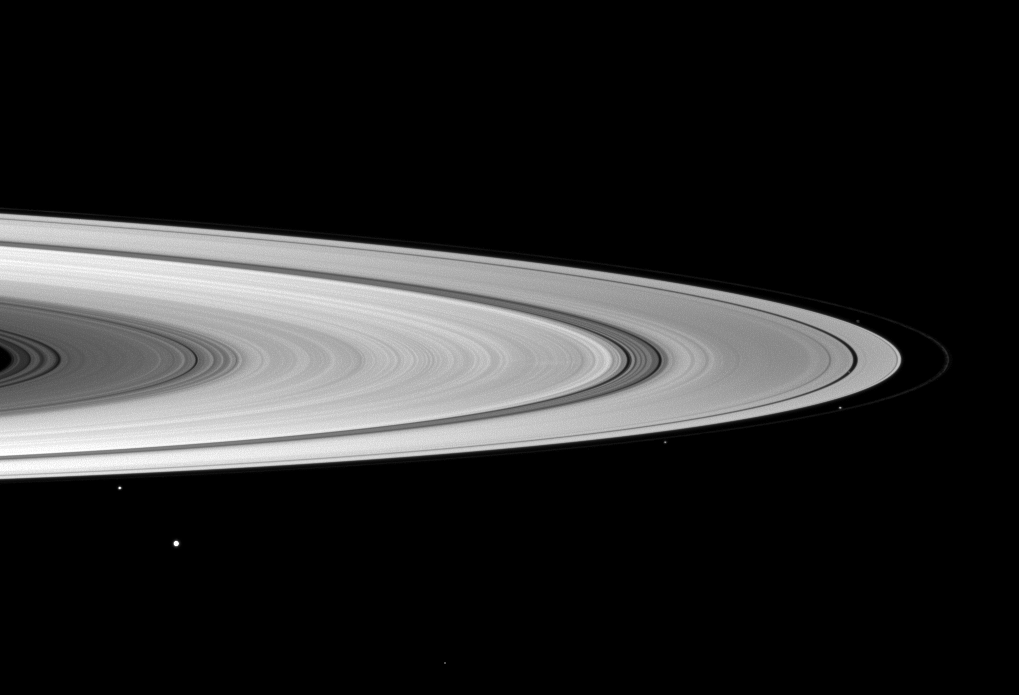

It’s Full of Moons!

“It’s full of stars!” the character Bowman proclaimed in 2001: A Space Odyssey. This Cassini spacecraft view evokes the exclamation, “It’s full of moons!”

Saturn possesses no less than 52 officially named satellites. Nine of them crowd around the ring system in this image, though some are too faint to see.

Starting in the lower left, Mimas (396 kilometers, or 246 miles across) appears largest and closest to the viewer. Janus (179 kilometers, or 111 miles across) is also in the lower left but is closer to the rings. Following the edge of the rings toward the right of the image, Pandora (81 kilometers, or 50 miles across) is below center-right, outside the rings. One of the shepherds of the F ring—Prometheus (86 kilometers, or 53 miles across) —can be seen on the far right of the image, just inside the faint F ring. Atlas (30 kilometers, or 19 miles across) is also on the far right, above the horizontal center of the image. It has been brightened to make it visible.

Those with a careful eye may be able to see Pan (28 kilometers, or 17 miles across) cutting through the thin black line of the Encke Gap. Pan and Helene have both been brightened to make them visible, but they each only comprise one pixel in the image. Helene (33 kilometers, or 21 miles across) is located at the bottom of the image, to the left of the vertical center.

Daphnis (8 kilometers, or 5 miles across) and Pallene (4 kilometers, or 3 miles across) are present in this view but are not visible at this resolution.

The image was taken with the Cassini spacecraft wide-angle camera on Dec. 13, 2008 using a spectral filter sensitive to wavelengths of infrared light centered at 918 nanometers.The view was obtained at a distance of approximately 1.181 million kilometers (734,000 miles) from Saturn and at a Sun-Saturn-spacecraft, or phase, angle of 26 degrees. Image scale is 67 kilometers (42 miles) per pixel.

The Cassini-Huygens mission is a cooperative project of NASA, the European Space Agency and the Italian Space Agency. The Jet Propulsion Laboratory, a division of the California Institute of Technology in Pasadena, manages the mission for NASA’s Science Mission Directorate, Washington, D.C. The Cassini orbiter and its two onboard cameras were designed, developed and assembled at JPL. The imaging operations center is based at the Space Science Institute in Boulder, Colo.

Credit: NASA/JPL/Space Science Institute